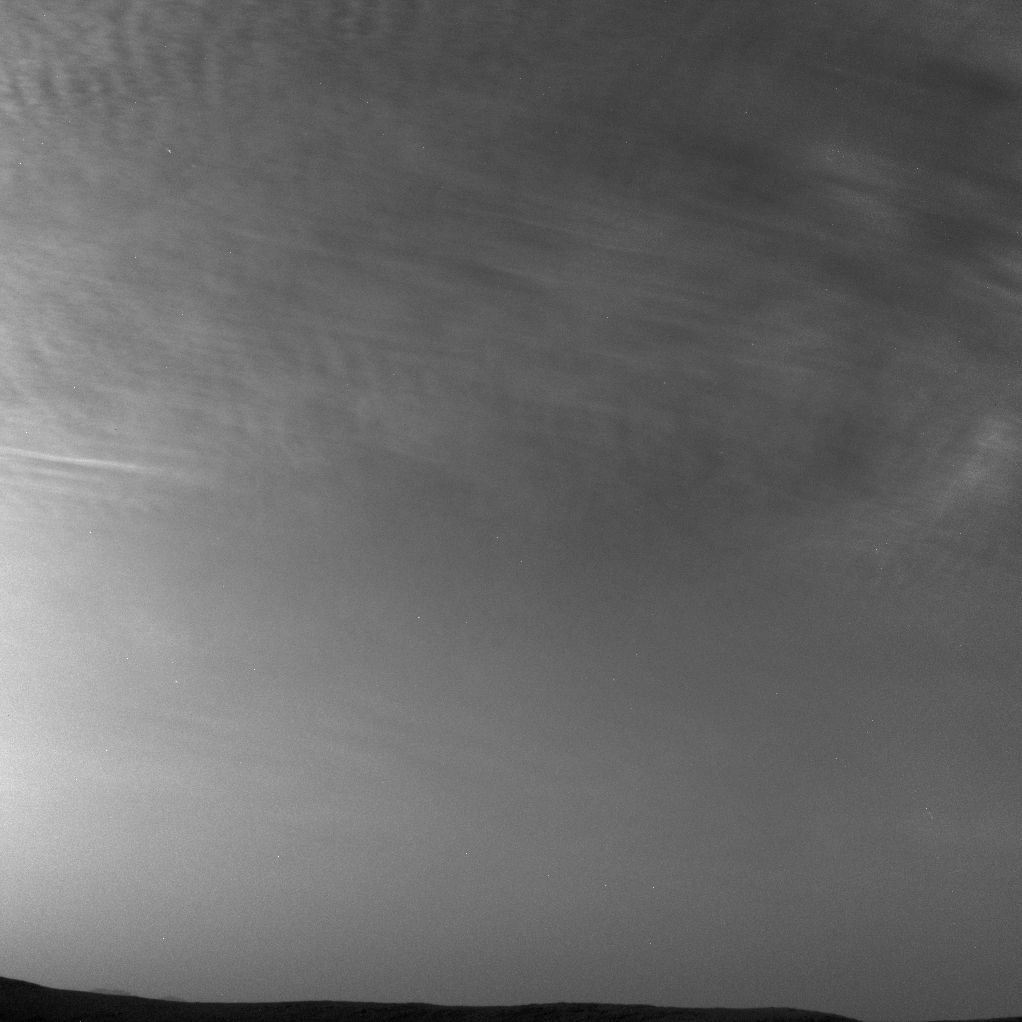

Curiosity Sees More Clouds Over Gale Crater

NASA’s Curiosity Mars rover imaged these drifting clouds on May 7, 2019, the 2,400th Martian day, or sol, of the mission, using its black-and-white Navigation Cameras (Navcams).

These are likely water-ice clouds about 19 miles (31 kilometers) above the surface. They are also “noctilucent” clouds, meaning they are so high that they are still illuminated by the Sun, even when it’s night at Mars’ surface. Scientists can watch when light leaves the clouds and use this information to infer their altitude.

Credit: NASA/JPL-Caltech